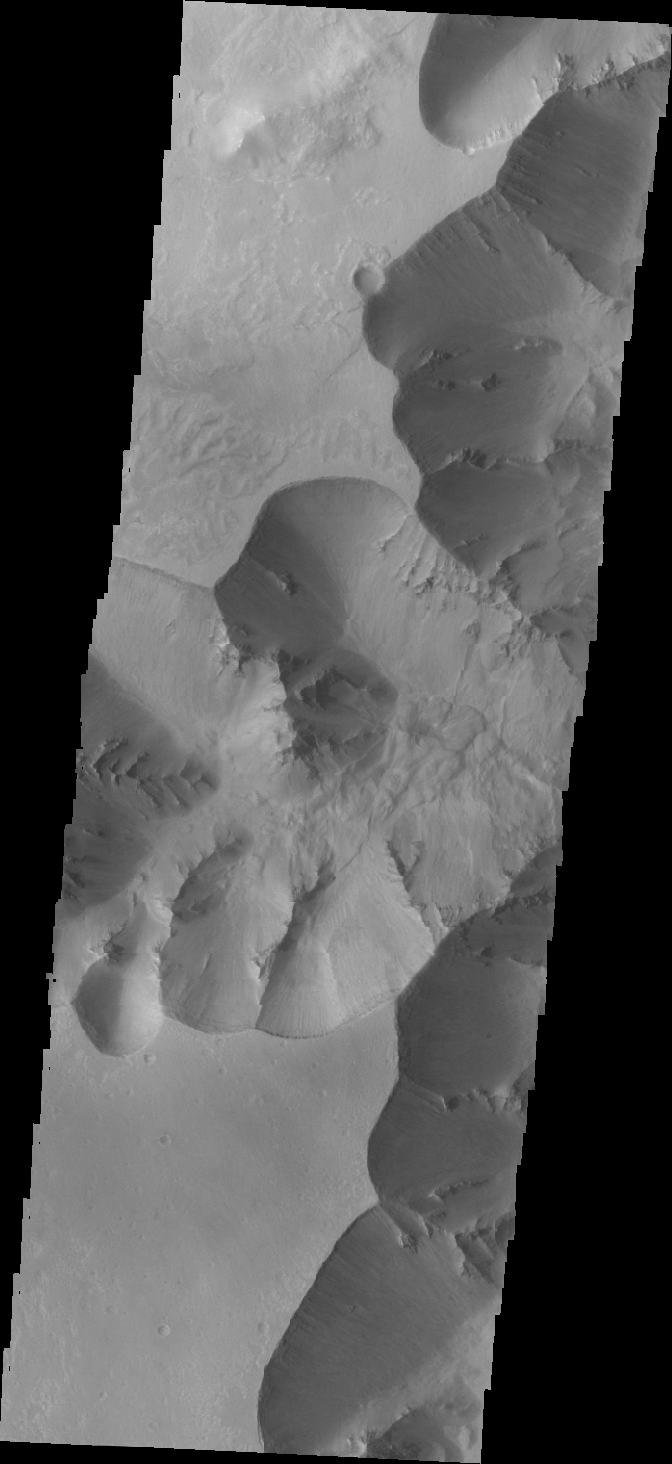

Juventae Chasma

This VIS image is on the southwestern margin of Juventae Chasma. Located to the north of Marineris Vallis, this chasma is elongate in the north/south direction, rather than east/west.

Credit: NASA/JPL/ASU